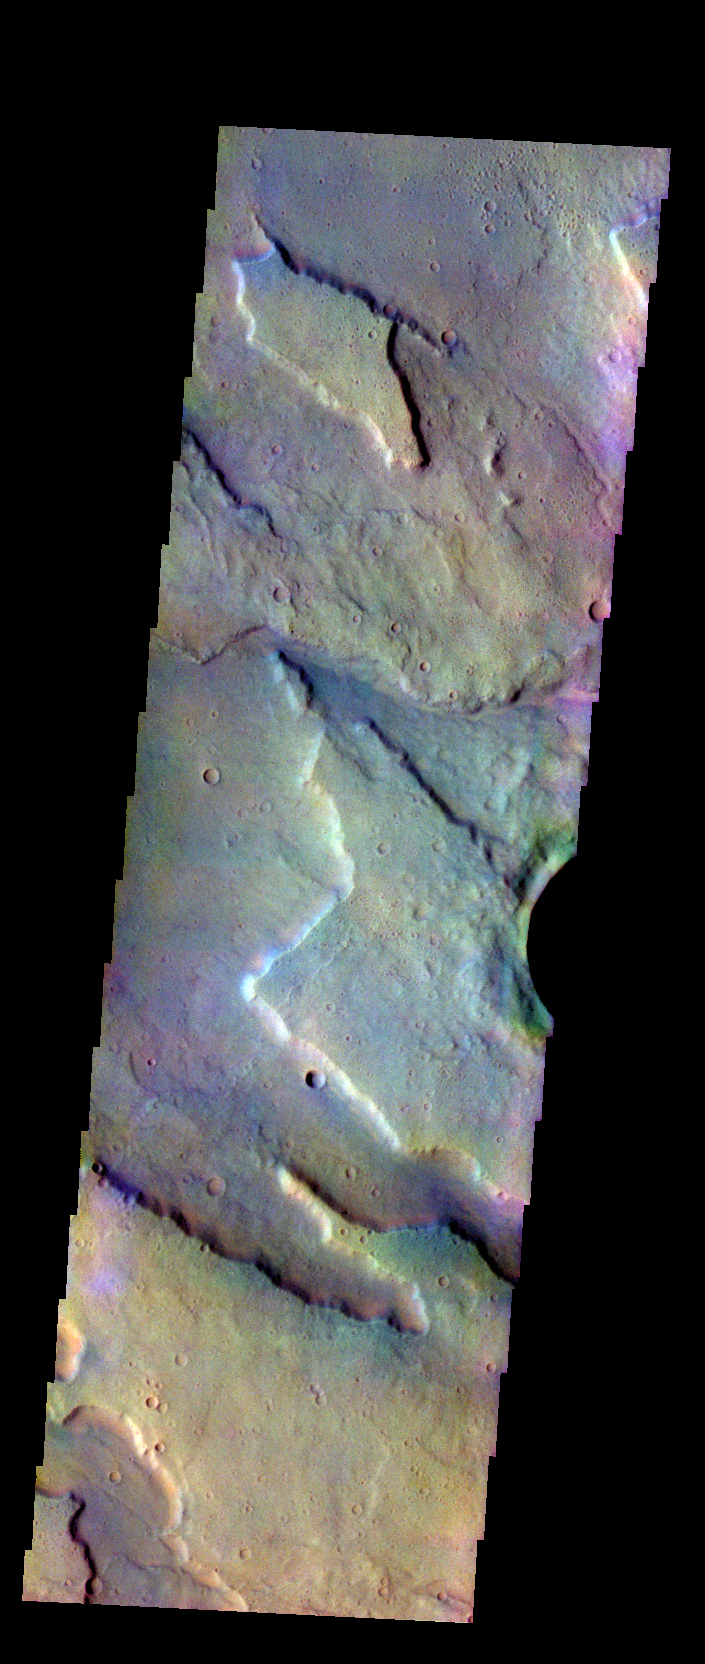

Tyrrhenus Mons – False Color

The THEMIS VIS camera contains 5 filters. The data from different filters can be combined in multiple ways to create a false color image. These false color images may reveal subtle variations of the surface not easily identified in a single band image. Today’s false color image shows the edge of the northwestern flank of Tyrrhenus Mons.

Credit: NASA/JPL-Caltech/ASU